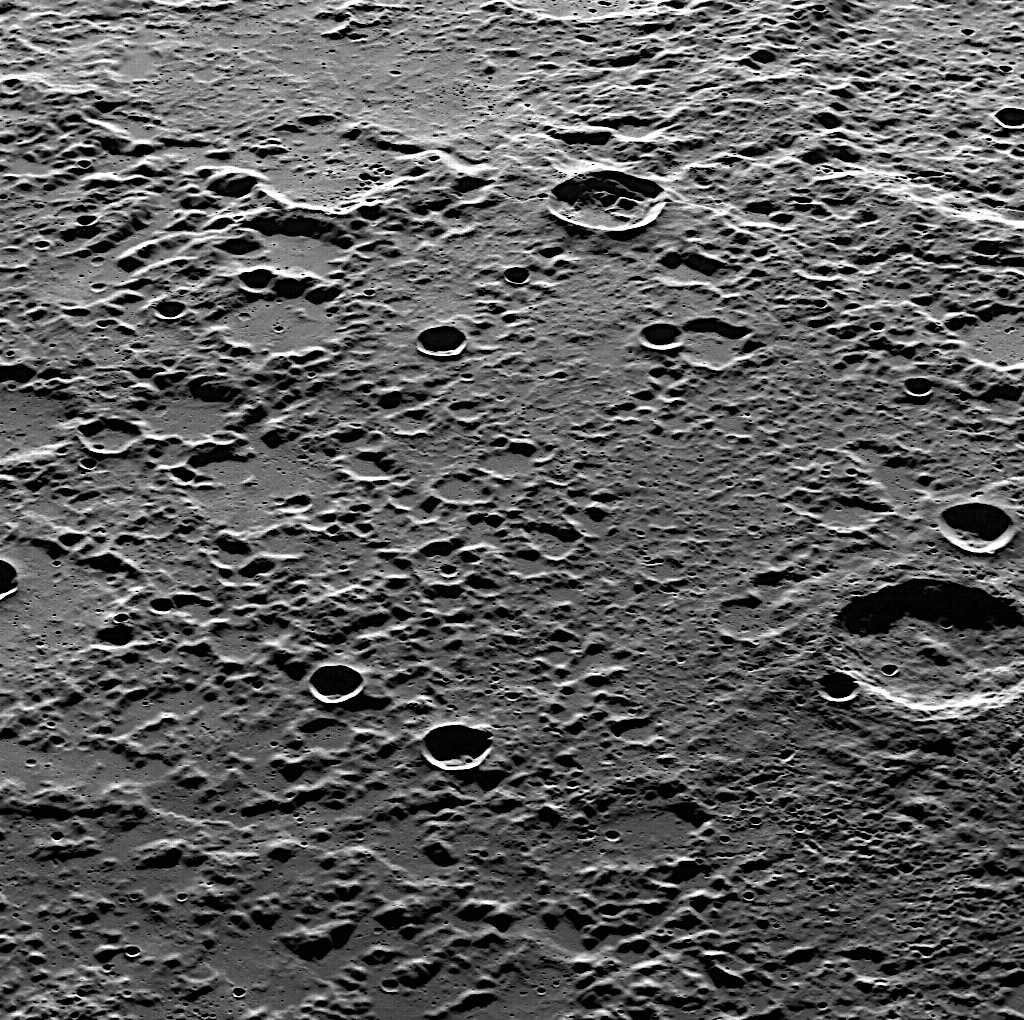

Gazing Over a Cratered World

This striking image was acquired as MDIS used its pivot to look toward the southeast, which is oriented as the top of the image. This rough, cratered landscape is located north of the basin shown here.

This image was acquired as part of MDIS’s high-resolution surface morphology base map. The surface morphology base map will cover more than 90% of Mercury’s surface with an average resolution of 250 meters/pixel (0.16 miles/pixel or 820 feet/pixel). Images acquired for the surface morphology base map typically have off-vertical Sun angles (i.e., high incidence angles) and visible shadows so as to reveal clearly the topographic form of geologic features.

On March 17, 2011 (March 18, 2011, UTC), MESSENGER became the first spacecraft ever to orbit the planet Mercury. The mission is currently in its commissioning phase, during which spacecraft and instrument performance are verified through a series of specially designed checkout activities. In the course of the one-year primary mission, the spacecraft’s seven scientific instruments and radio science investigation will unravel the history and evolution of the Solar System’s innermost planet. Visit the Why Mercury? section of this website to learn more about the science questions that the MESSENGER mission has set out to answer.

Date acquired: May 19, 2011
Image Mission Elapsed Time (MET): 214285332
Image ID: 271904
Instrument: Wide Angle Camera (WAC) of the Mercury Dual Imaging System (MDIS)
WAC filter: 7 (748 nanometers)
Center Latitude: 73.93°
Center Longitude: 161.5° E
Resolution: 163 meters/pixel
Scale: The bottom of this image is about 150 kilometers (93 miles) across
Incidence Angle: 78.8°
Emission Angle: 53.8°
Phase Angle: 132.7°

These images are from MESSENGER, a NASA Discovery mission to conduct the first orbital study of the innermost planet, Mercury. For information regarding the use of images, see the MESSENGER image use policy.

Credit: NASA/Johns Hopkins University Applied Physics Laboratory/Carnegie Institution of Washington